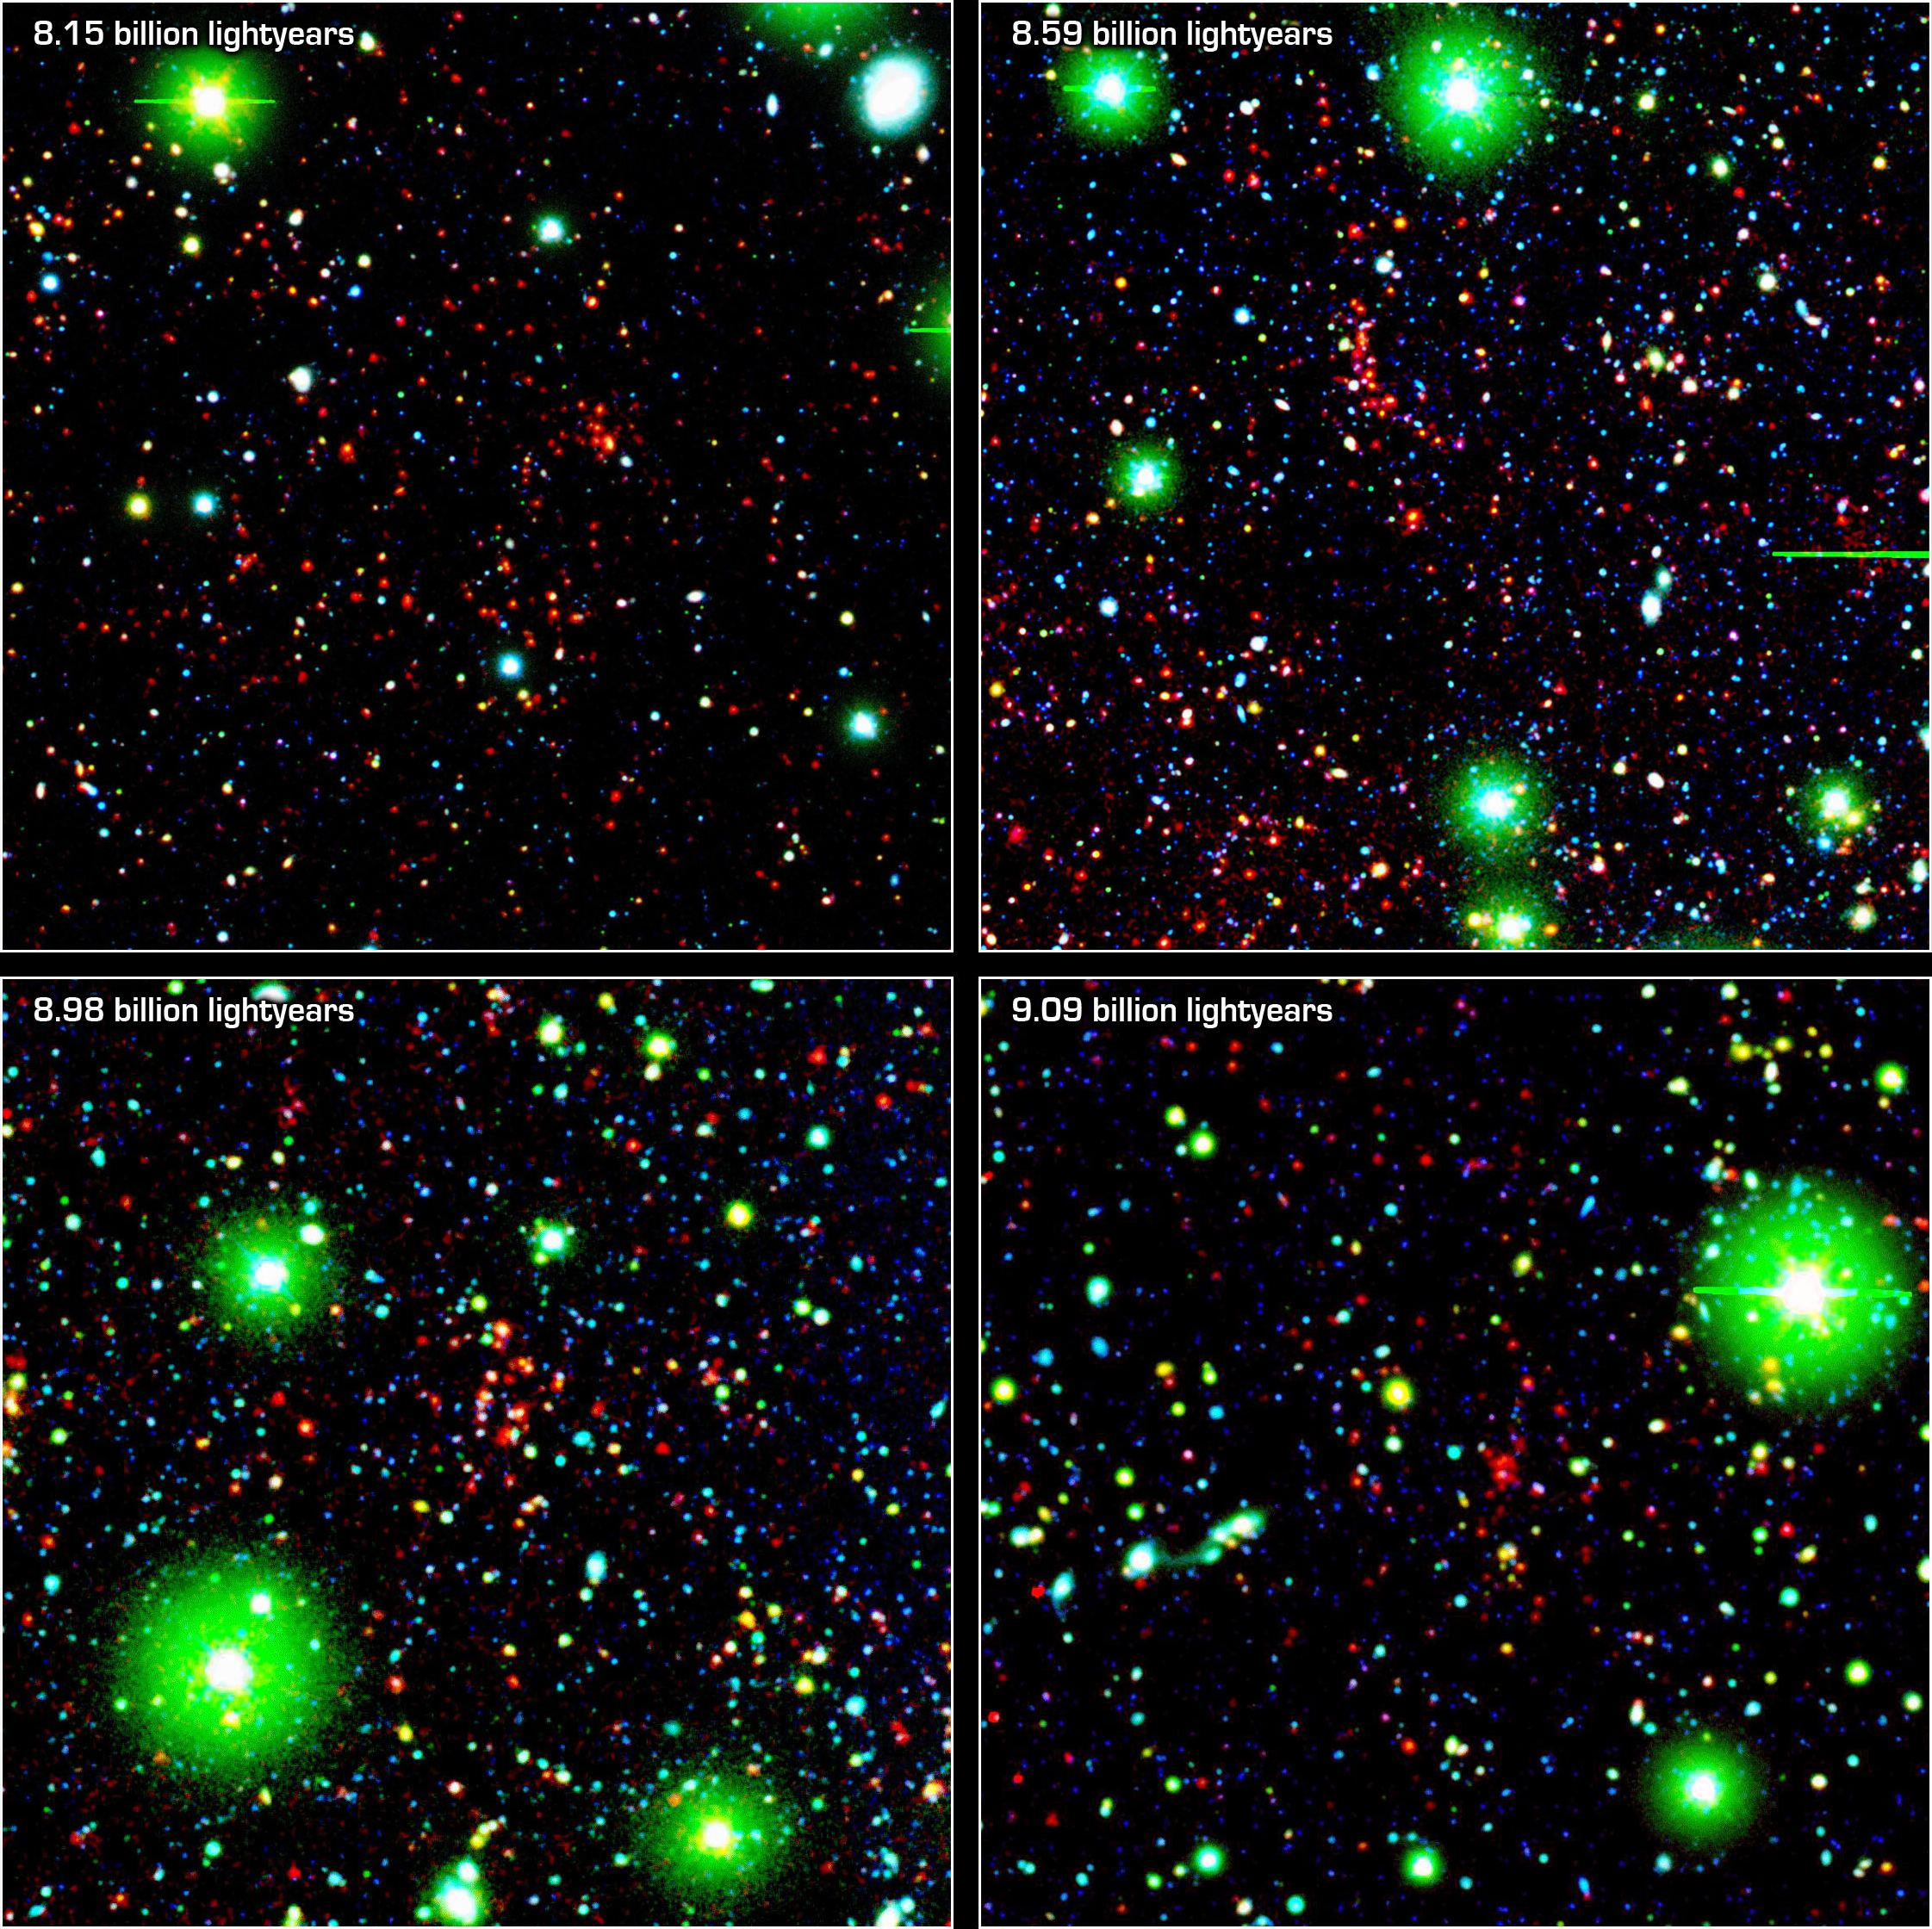

Great Galactic Buddies

8.15 Billion Lightyears8.59 Billion Lightyears8.98 Billion Lightyears 9.09 Billion Lightyears
Like great friends, galaxies stick together. Astronomers using NASA’s Spitzer Space Telescope have spotted a handful of great galactic pals bonding back when the universe was a mere 4.6 billion years old. The universe is believed to be 13.7 billion years old.

Collectively, these great galactic buddies are called galaxy clusters. A typical galaxy cluster can contain hundreds of galaxies and trillions of stars.

In this false-color composite, some of the oldest galaxy clusters in the universe pose for Spitzer’s infrared array camera. The individual galaxies that make up the distant clusters are shown as red dots in all four images.

The green blobs are Milky Way stars along the line of sight, and the blue specks are faint galaxies at various distances along the line of sight. The green and blue data are from a visible-light, ground-based telescope.

The cluster at 9.1 billion light-years away (lower right panel) is currently the most distant galaxy cluster ever detected.

These images are three-color composites, in which blue represents visible light with a wavelength of 0.4 microns, and green indicates visible light of 0.8 microns. The visible data were captured by the ground-based Mosaic I camera at the Kitt Peak National Observatory in Tucson, Ariz. Red represents infrared light of 4.5 microns, captured by Spitzer’s infrared array camera.

Credit: NASA/JPL-Caltech/UCDavis/Lawrence Livermore National Laboratory